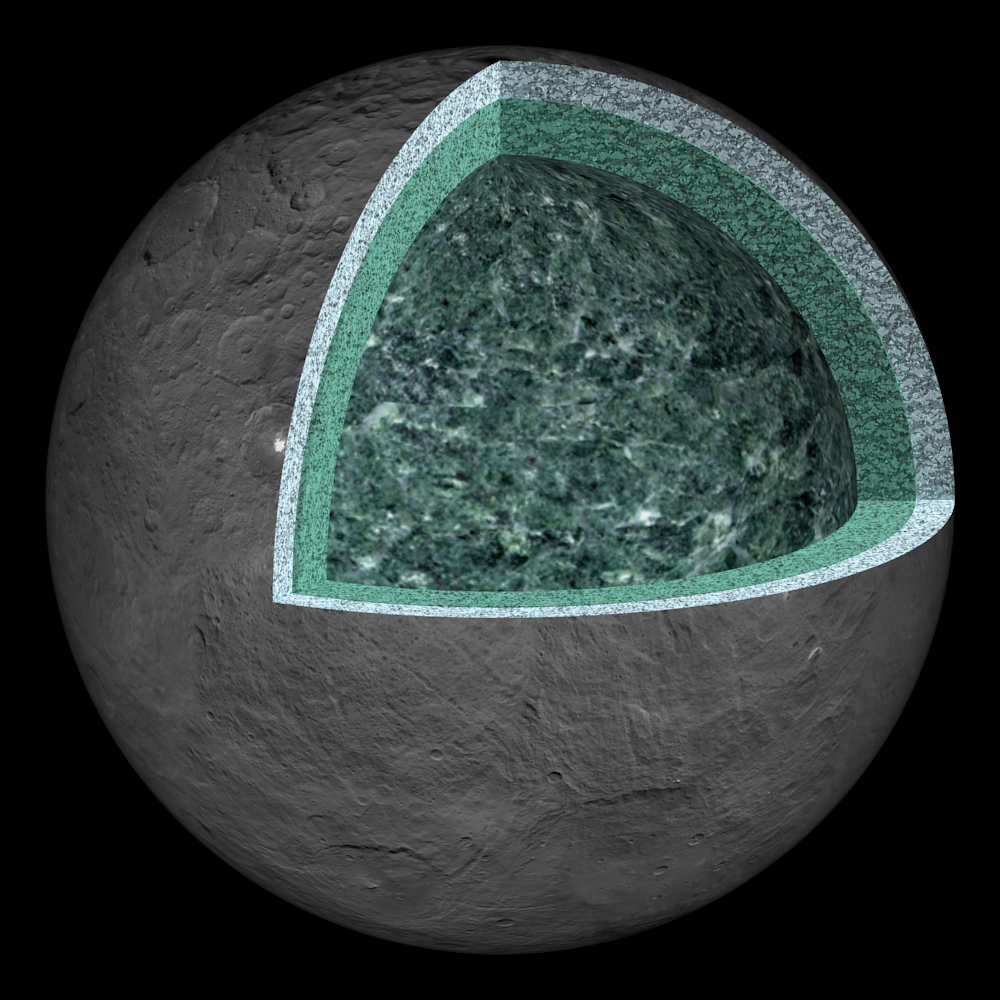

Ceres’ Internal Structure (Artist’s Concept)

This artist’s concept summarizes our understanding of how the inside of Ceres could be structured, based on the data returned by the NASA’s Dawn mission.

Using information about Ceres’ gravity and topography, scientists found that Ceres is “differentiated,” which means that it has compositionally distinct layers at different depths. The most internal layer, the “mantle” is dominated by hydrated rocks, like clays. The external layer, the 24.85-mile (40-kilometer) thick crust, is a mixture of ice, salts, and hydrated minerals. Between the two is a layer that may contain a little bit of liquid rich in salts, called brine. It extends down at least 62 miles (100 kilometers). The Dawn observations cannot “see” below about 62 miles (100 kilometers) in depth. Hence, it is not possible to tell if Ceres’ deep interior contains more liquid or a core of dense material rich in metal.

Dawn’s mission is managed by JPL for NASA’s Science Mission Directorate in Washington. Dawn is a project of the directorates Discovery Program, managed by NASA’s Marshall Space Flight Center in Huntsville, Alabama. JPL is responsible for overall Dawn mission science. Orbital ATK Inc., in Dulles, Virginia, designed and built the spacecraft. The German Aerospace Center, Max Planck Institute for Solar System Research, Italian Space Agency and Italian National Astrophysical Institute are international partners on the mission team.

Credit: NASA/JPL-Caltech/UCLA/MPS/DLR/IDA